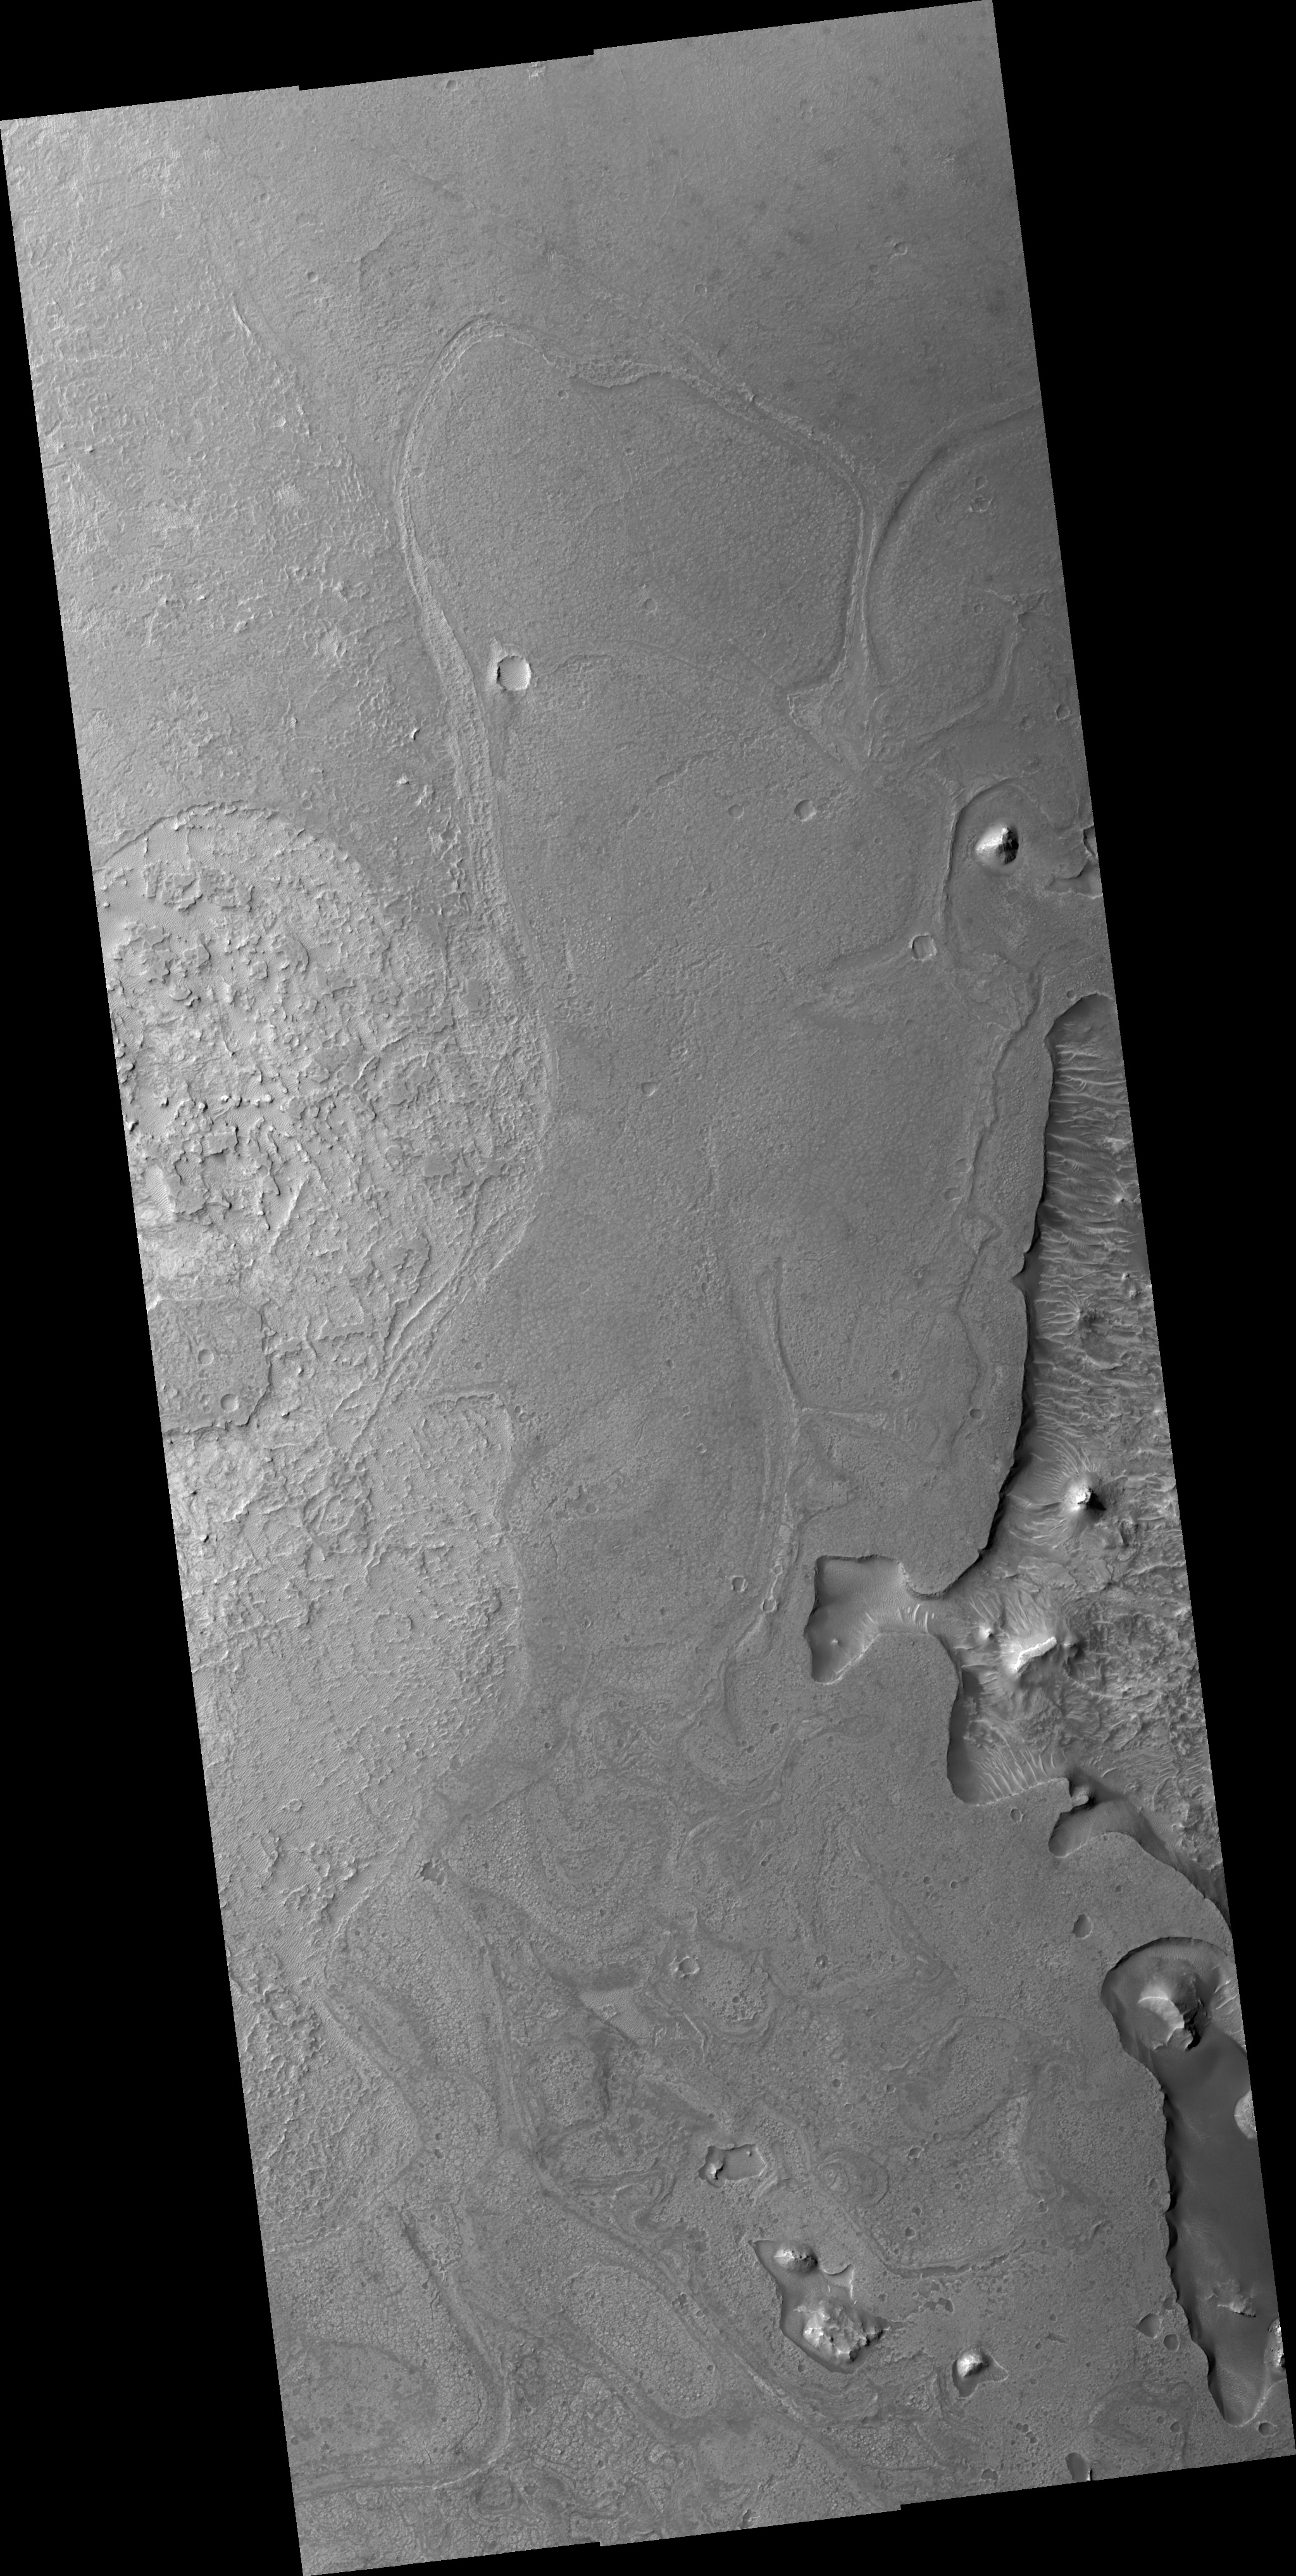

Floor of Noctus Labyrnthus

Image PSP_001457_1725 was taken by the High Resolution Imaging Science Experiment (HiRISE) camera onboard the Mars Reconnaissance Orbiter spacecraft on November 17, 2006. The complete image is centered at -7.3 degrees latitude, 263.7 degrees East longitude. The range to the target site was 258.0 km (161.2 miles). At this distance the image scale ranges from 25.8 cm/pixel (with 1 x 1 binning) to 51.6 cm/pixel (with 2 x 2 binning). The image shown here has been map-projected to 25 cm/pixel and north is up. The image was taken at a local Mars time of 3:34 PM and the scene is illuminated from the west with a solar incidence angle of 58 degrees, thus the sun was about 32 degrees above the horizon. At a solar longitude of 137.0 degrees, the season on Mars is Northern Summer.

NASA’s Jet Propulsion Laboratory, a division of the California Institute of Technology in Pasadena, manages the Mars Reconnaissance Orbiter for NASA’s Science Mission Directorate, Washington. Lockheed Martin Space Systems, Denver, is the prime contractor for the project and built the spacecraft. The High Resolution Imaging Science Experiment is operated by the University of Arizona, Tucson, and the instrument was built by Ball Aerospace and Technology Corp., Boulder, Colo.

Credit: NASA/JPL/Univ. of Arizona